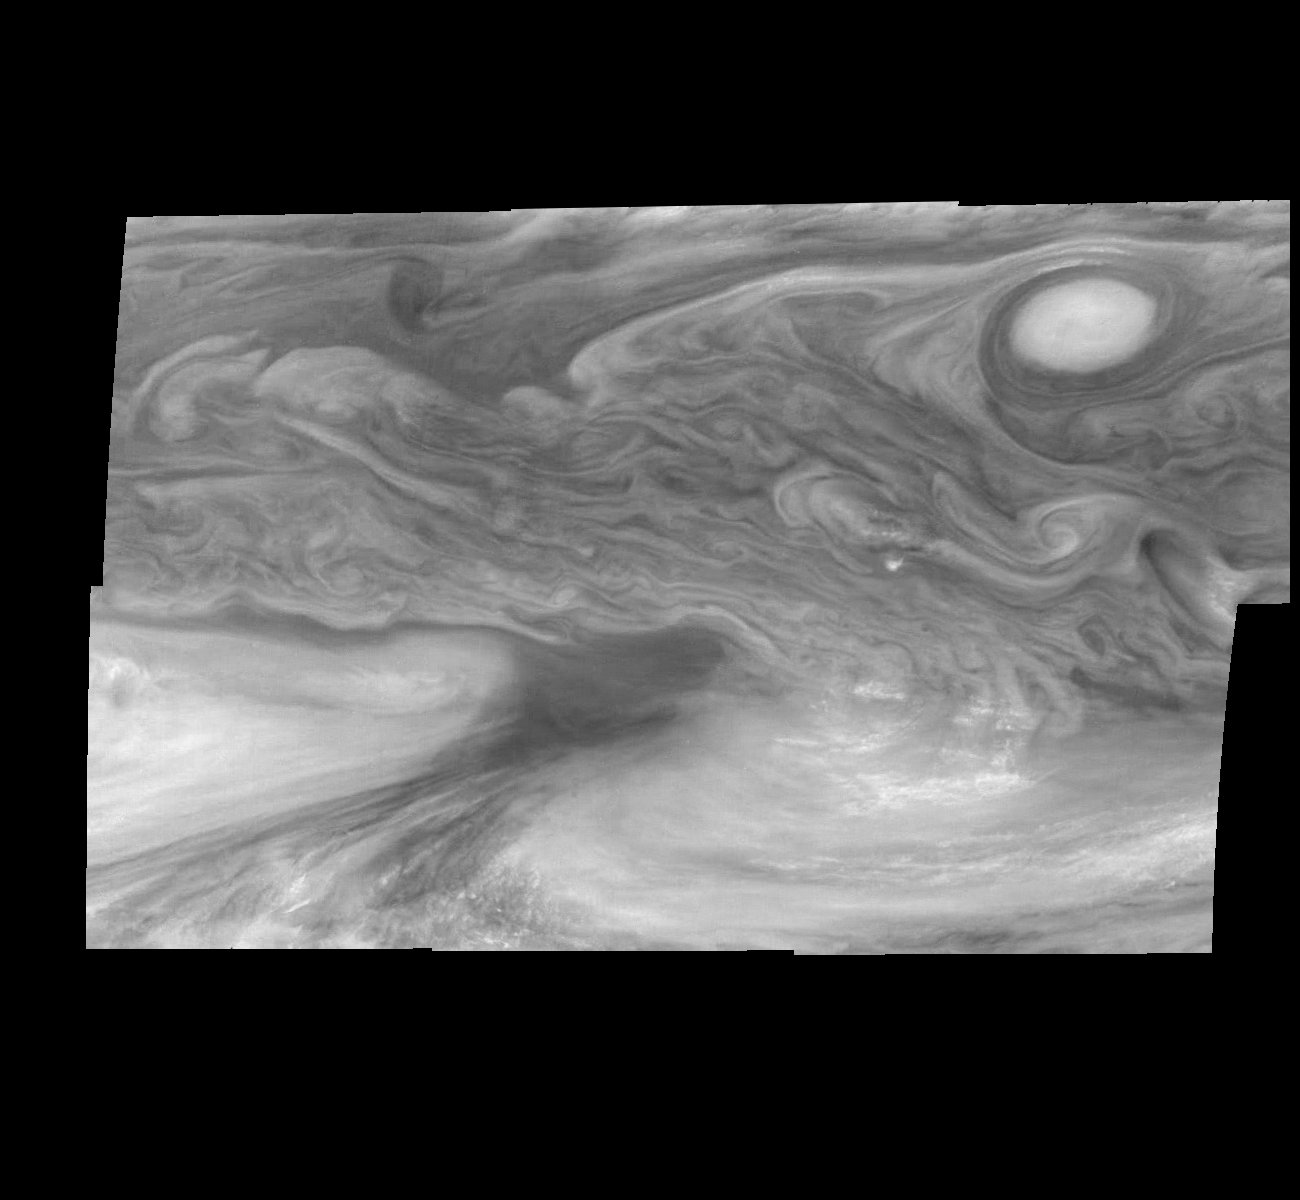

Jupiter’s Equatorial Region at 727 Nanometers (Time Set 2)

Mosaic of Jupiter’s equatorial region at 727 nanometers (nm). The mosaic covers an area of 34,000 kilometers by 22,000 kilometers. Light at 727 nm is moderately absorbed by atmospheric methane. This image shows the features of Jupiter’s main visible cloud deck and upper tropospheric haze, with higher features enhanced in brightness over lower features. The dark region near the center of the mosaic is an equatorial “hotspot” similar to the Galileo Probe entry site. These features are holes in the bright, reflective, equatorial cloud layer where warmer thermal emission from Jupiter’s deep atmosphere can pass through. The circulation patterns observed here along with the composition measurements from the Galileo Probe suggest that dry air may be converging and sinking over these regions, maintaining their cloud-free appearance. The bright oval in the upper right of the mosaic as well as the other smaller bright features are examples of upwelling of moist air and condensation.

North is at the top. The mosaic covers latitudes 1 to 19 degrees and is centered at longitude 336 degrees West. The smallest resolved features are tens of kilometers in size. These images were taken on December 17, 1996, at a range of 1.5 million kilometers by the Solid State Imaging system aboard NASA’s Galileo spacecraft.

The Jet Propulsion Laboratory, Pasadena, CA manages the mission for NASA’s Office of Space Science, Washington, DC.

Credit: NASA/JPL-Caltech